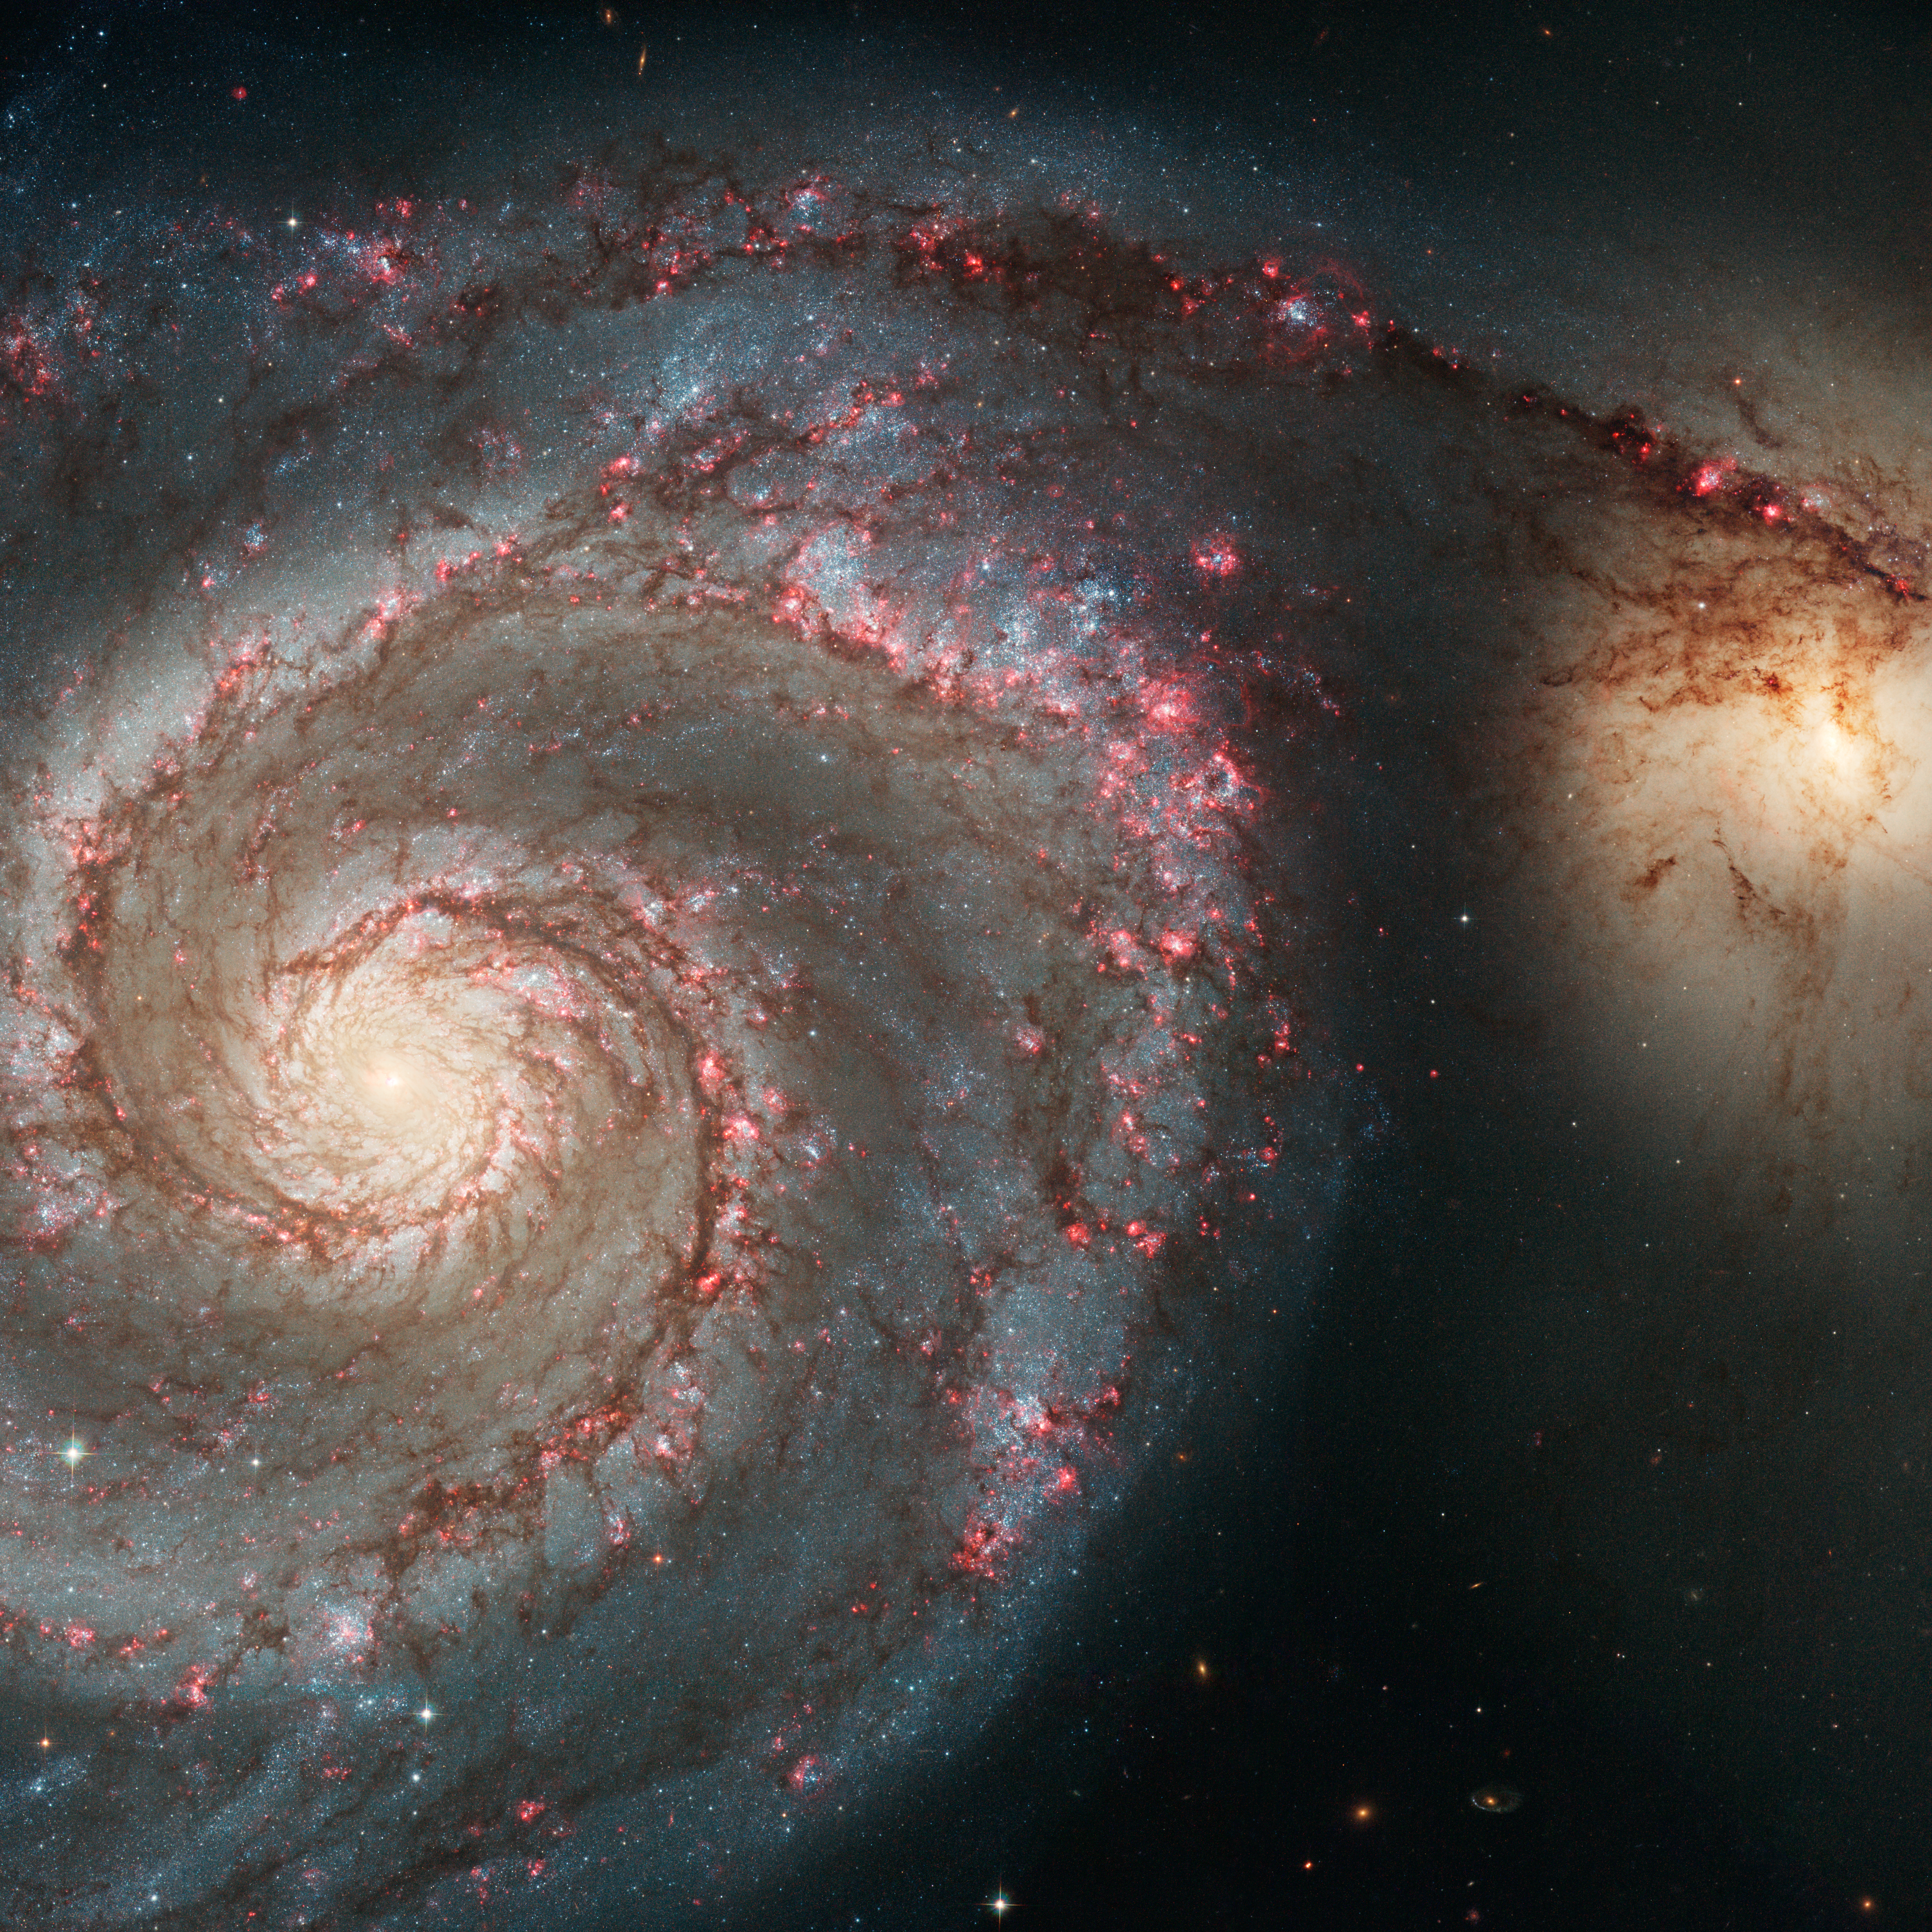

M51 (HST)

Object Name: M51

Credit: NASA, ESA, and the Hubble Heritage Team (STScI/AURA)